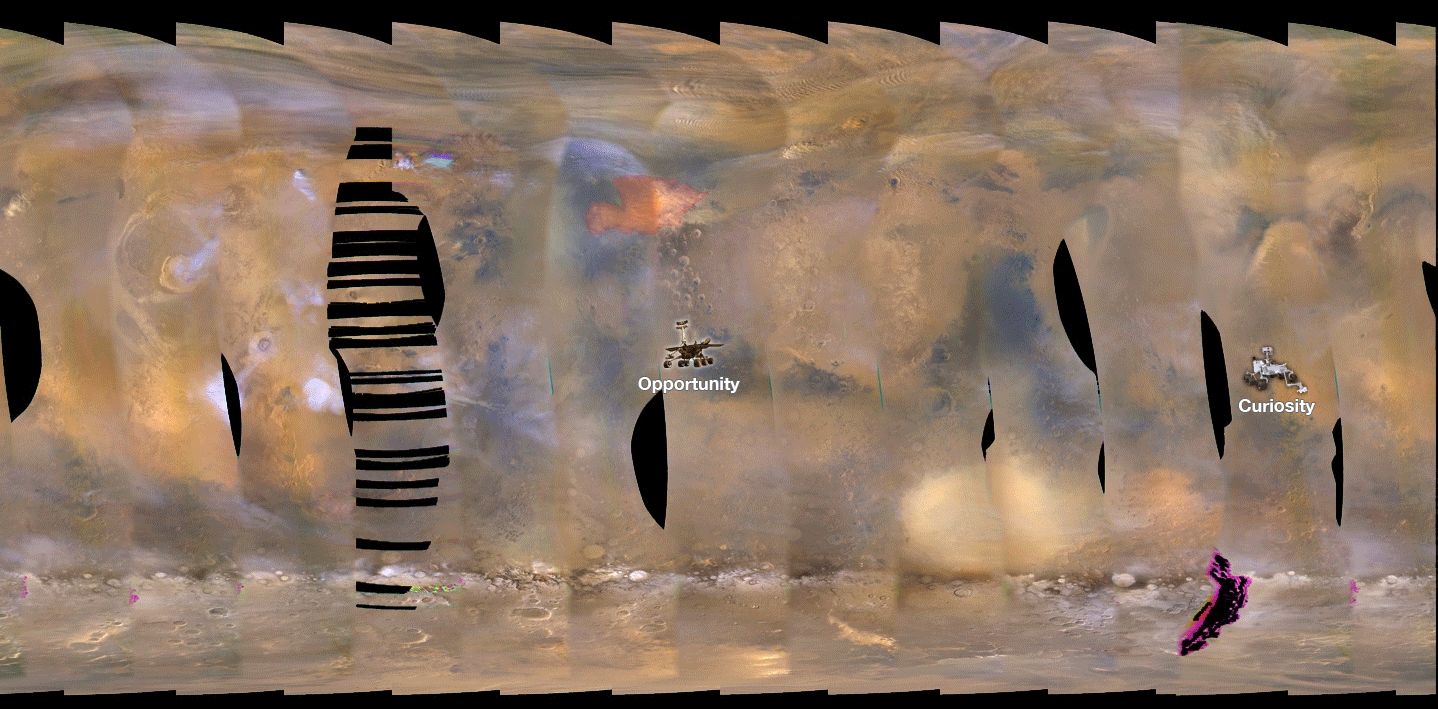

2018 Giant Dust Storm on Mars

This set of images from NASA’s Mars Reconnaissance Orbiter (MRO) shows a fierce, giant dust storm is kicking up on Mars, with rovers on the surface indicated as icons. The spread of the storm can be seen in the salmon-colored overlay. These images from MRO’s Mars Color Imager start from May 31, when the dust event was first detected, and go through June 11, 2018.

MRO creates global maps of Mars but roll maneuvers for targeted observations produce gaps in the coverage, which appear as black gores in the maps. On some days there are data drops where partial or full orbits of coverage are missing. Green and purple observed in the south polar region indicate saturated pixels. Latitude is indicated along the vertical axis. Longitude is indicated along the horizontal axis.

Malin Space Science Systems, San Diego, provided and operates MARCI. NASA’s Jet Propulsion Laboratory, a division of Caltech in Pasadena, California, manages the Mars Reconnaissance Orbiter for NASA’s Science Mission Directorate, Washington. Lockheed Martin Space Systems, Denver, built the spacecraft.

Credit: NASA/JPL-Caltech/MSSS